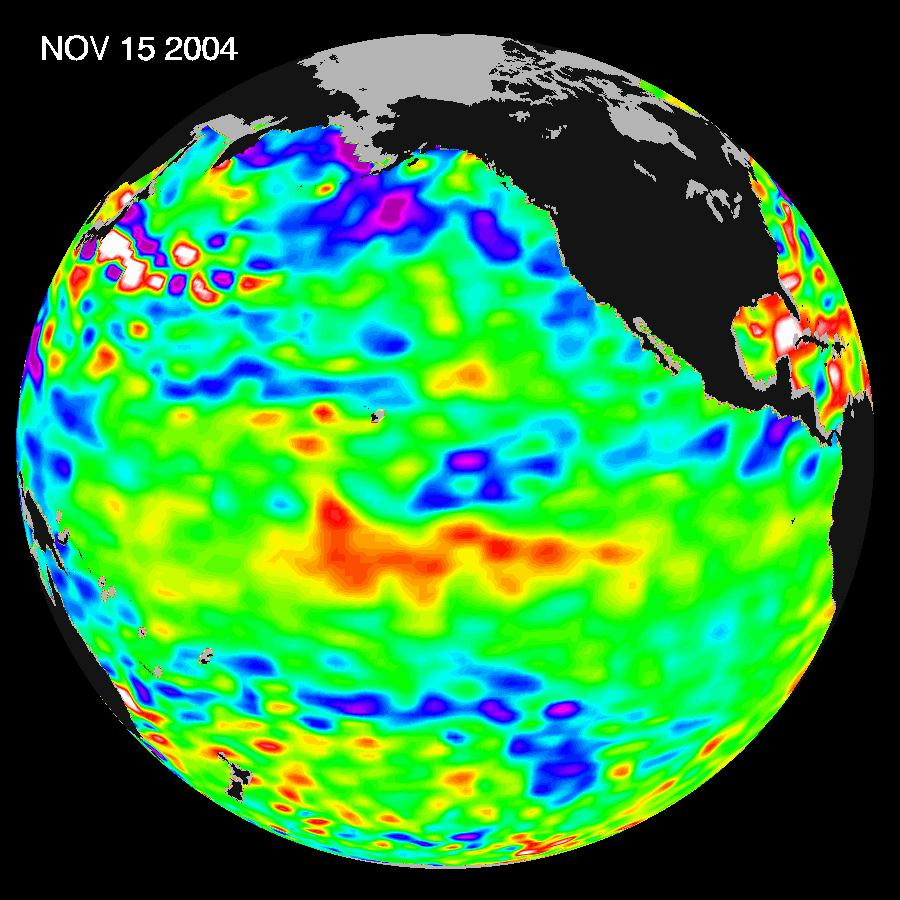

El Nino: Pumping Up or Fizzling Out?

Recent sea-level height data from the U.S./France Jason altimetric satellite during a 10-day cycle ending November 15, 2004, show that the central equatorial Pacific continues to exhibit an area of higher-than-normal sea surface heights (indicating warmer-than-normal sea surface temperatures) between 180 degrees West and 130 degrees West. This feature, should it continue and spread eastward through November and December, could elevate the present weak El Nino episode to a moderate or stronger event. Previous warmings over the past several months, however, have dissipated. Scientists will continue to monitor the Pacific closely for further signs of El Nio intensity and development.

The image shows a red area in the central equatorial Pacific that is about 10 centimeters (4 inches) above normal. These regions contrast with the Gulf of Alaska, where lower-than-normal sea levels (blue areas) continue that are between 5 and 13 centimeters (2 and 5 inches) below normal. Along the equator, the red sea surface heights equate to sea surface temperature departures greater than one degree Celsius (two degrees Fahrenheit).

These images show sea surface height anomalies with the seasonal cycle (the effects of summer, fall, winter, and spring) removed. The differences between what we see and what is normal for different times and regions are called anomalies, or residuals. When oceanographers and climatologists view these “anomalies” they can identify unusual patterns and can tell us how heat is being stored in the ocean to influence future planetary climate events. Each image is a 10-day average of data, ending on the date indicated.

Credit: NASA/JPL Ocean Surface Topography Team